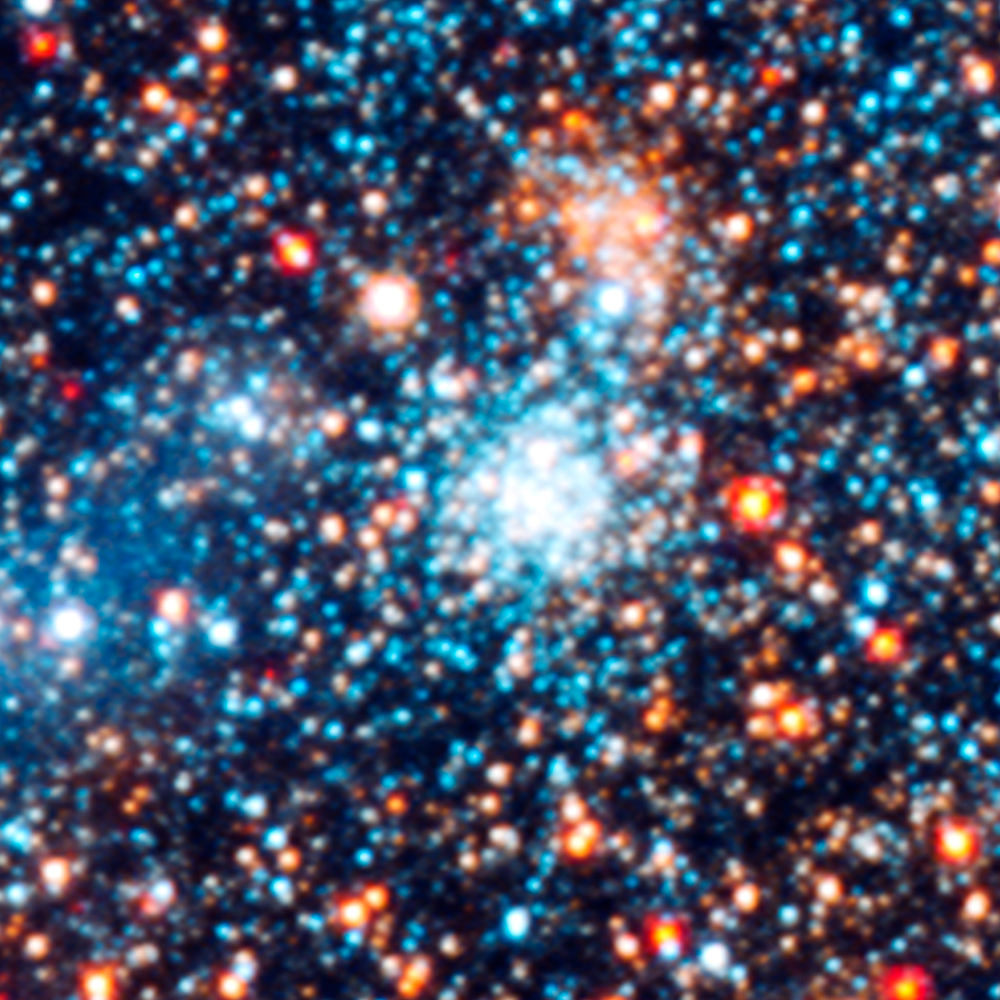

Star Cluster AP14

Object Name: M31, Andromeda Galaxy, AP14
Object Description: Star cluster
Instrument: HST/ACS/WFC, HST/WFC3/UVIS, and HST/WFC3/IR
Filters: F336W (U), F475W (g), F814W (I), and F160W (H)

This images is a composite of separate exposures acquired by the ACS and WFC3 instruments on the Hubble Space Telescope. Several filters were used to sample broad wavelength ranges. The color results from assigning different hues (colors) to each monochromatic (grayscale) image associated with an individual filter. In this case, the assigned colors are: Blue: WFC3/UVIS F336W (U) Green: ACS/WFC F475W (g) Yellow: ACS/WFC F814W (I) Red: WFC3/IR F160W (H)

Credit: NASA, ESA, J. Dalcanton, B.F. Williams, L.C. Johnson (University of Washington), and the PHAT team